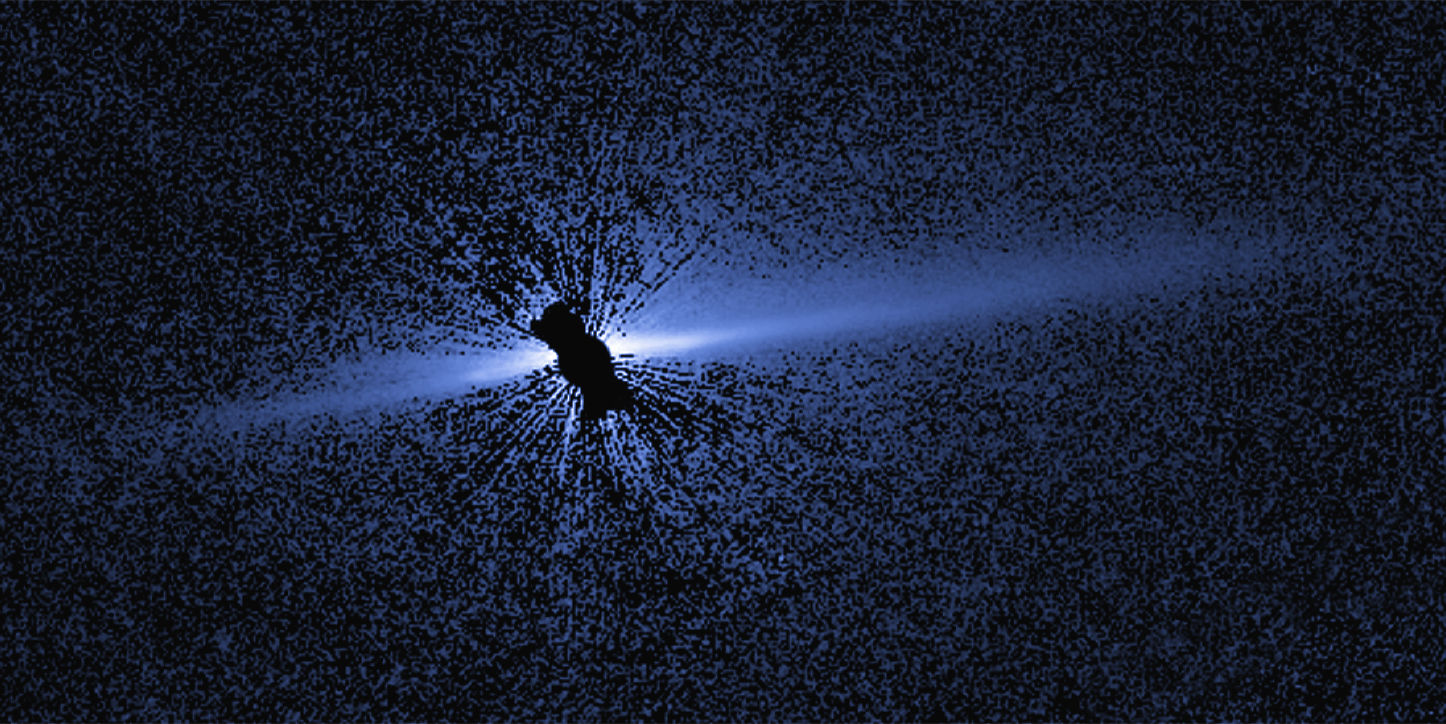

Circumstellar Disk – HD 15115

Object Name: HD 15115
Object Description: Debris Disk Around Nearby Star
Instrument: HST/STIS

Compass and Scale Compass and Scale An astronomical image with a scale that shows how large an object is on the sky, a compass that shows how the object is oriented on the sky, and the filters with which the image was made.

Credit: NASA, ESA, G. Schneider (University of Arizona), and the HST/GO 12228 Team